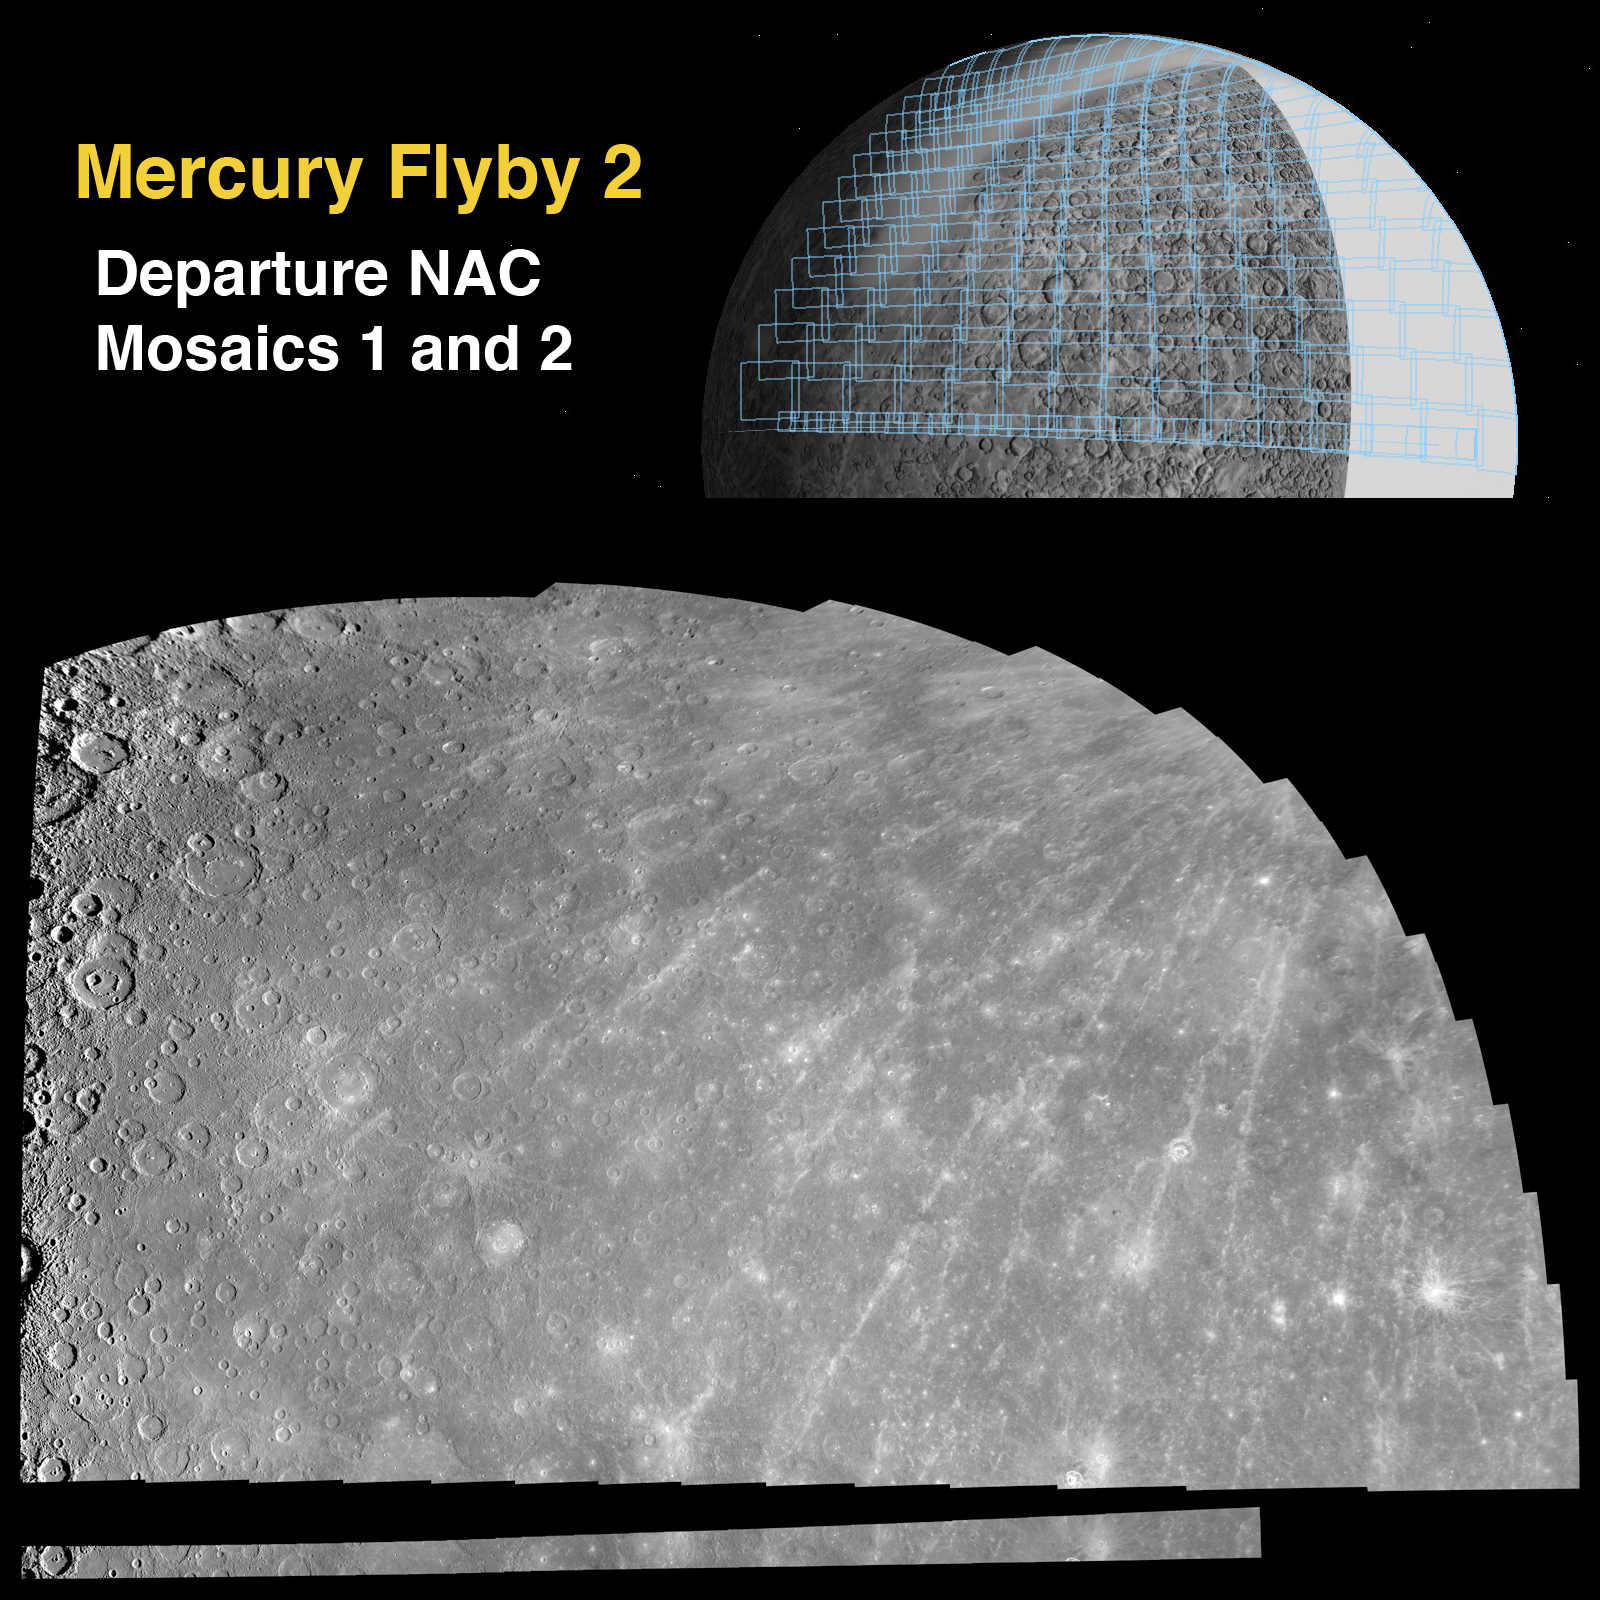

Departure Mosaics from the Second Mercury Flyby

Mission engineers planned five NAC mosaics for MESSENGER’s second Mercury flyby, and all of the planned images were successfully acquired. Shown here are two of those five NAC mosaics. The inset at upper right depicts the planned images, outlined in blue, superimposed on a shaded-relief map derived from Mariner 10 imaging. The two lower mosaics were produced using NAC images from the flyby. The first NAC mosaic taken following closest approach consisted of 35 images arranged in a long strip near Mercury’s equator, making a 35 column x 1 row mosaic. This long and thin mosaic is shown across the bottom of the figure. The left-most image of this long strip is the highest-resolution image acquired during Mercury flyby 2 (see PIA11372). The second NAC mosaic obtained following closest approach was much larger, with images arranged in a pattern of 15 columns x 13 rows. This large mosaic is shown in the middle of the figure and covers the majority of the “gore” (see PIA11397) in the Mariner 10 images. Both mosaics are shown in a simple cylindrical map projection. The mosaics shown here are considerably smaller in data volume than the highest-resolution versions made from the flyby images, which have resolutions of 130 meters/pixel (0.08 miles/pixel or 140 yards/pixel) for the first NAC strip mosaic and 260 meters/pixel (0.16 miles/pixel or 280 yards/pixel) for the subsequent large 15 x13 mosaic.

Date Acquired: October 6, 2008
Image Mission Elapsed Time (MET): 131770803-131772268
Instrument: Narrow Angle Camera (NAC) of the Mercury Dual Imaging System (MDIS)
Resolution: The mosaics above have a resolution of about 3 kilometers/pixel (1.9 miles/pixel)
Scale: Mercury’s radius is 2440 kilometers (1520 miles)
Spacecraft Altitude: 3,800-11,600 kilometers (2,400-7,200 miles)

These images are from MESSENGER, a NASA Discovery mission to conduct the first orbital study of the innermost planet, Mercury. For information regarding the use of images, see the MESSENGER image use policy.

Credit: NASA/Johns Hopkins University Applied Physics Laboratory/Carnegie Institution of Washington